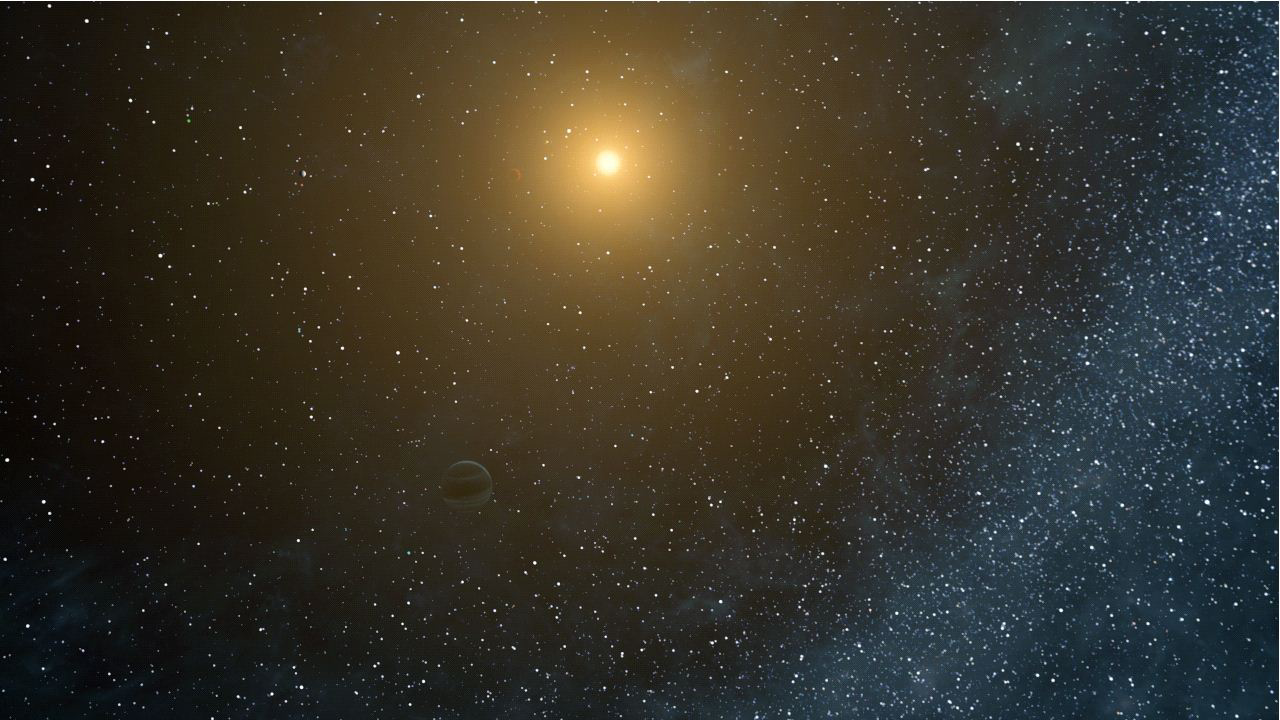

An Unusual Planetary System (Artist’s Concept)

This artist’s animation flies through the Kepler-20 star system, where NASA’s Kepler mission discovered the first Earth-size planets around a star beyond our own. The system is jam-packed with five planets, all circling within a distance roughly equivalent to Mercury’s orbit in our solar system.

The two Earth-size planets, which are presumably rocky, are Kepler-20e and Kepler-20f, and the three larger gas planets are Kepler-20b, Kepler-20c and Kepler-20d. The arrangement of the planets from the closest to its star to the farthest is: b, e, c, f and d, with the ordering of the letters reflecting the time at which the planets were initially discovered.

This animation begins by showing the farthest planet from the star, Kepler-20d, then flies over to Kepler-20f and moves on successively to closer and closer planets. It then pans out to show all five planets in the miniature solar system.

The Kepler-20 system is unusual in that the sizes of the planets alternate, with the closest in being large, followed by a small planet, and then continuing on with the planets switching back and forth in size. Astronomers are intrigued by this configuration because it completely differs from that of our solar system, where there is a clear separation between the four small, rocky inner planets, and the four giant, gaseous outer planets.

NASA’s Ames Research Center in Moffett Field, Calif., manages Kepler’s ground system development, mission operations and science data analysis. JPL managed the Kepler mission’s development.

Credit: NASA/Ames/JPL-Caltech